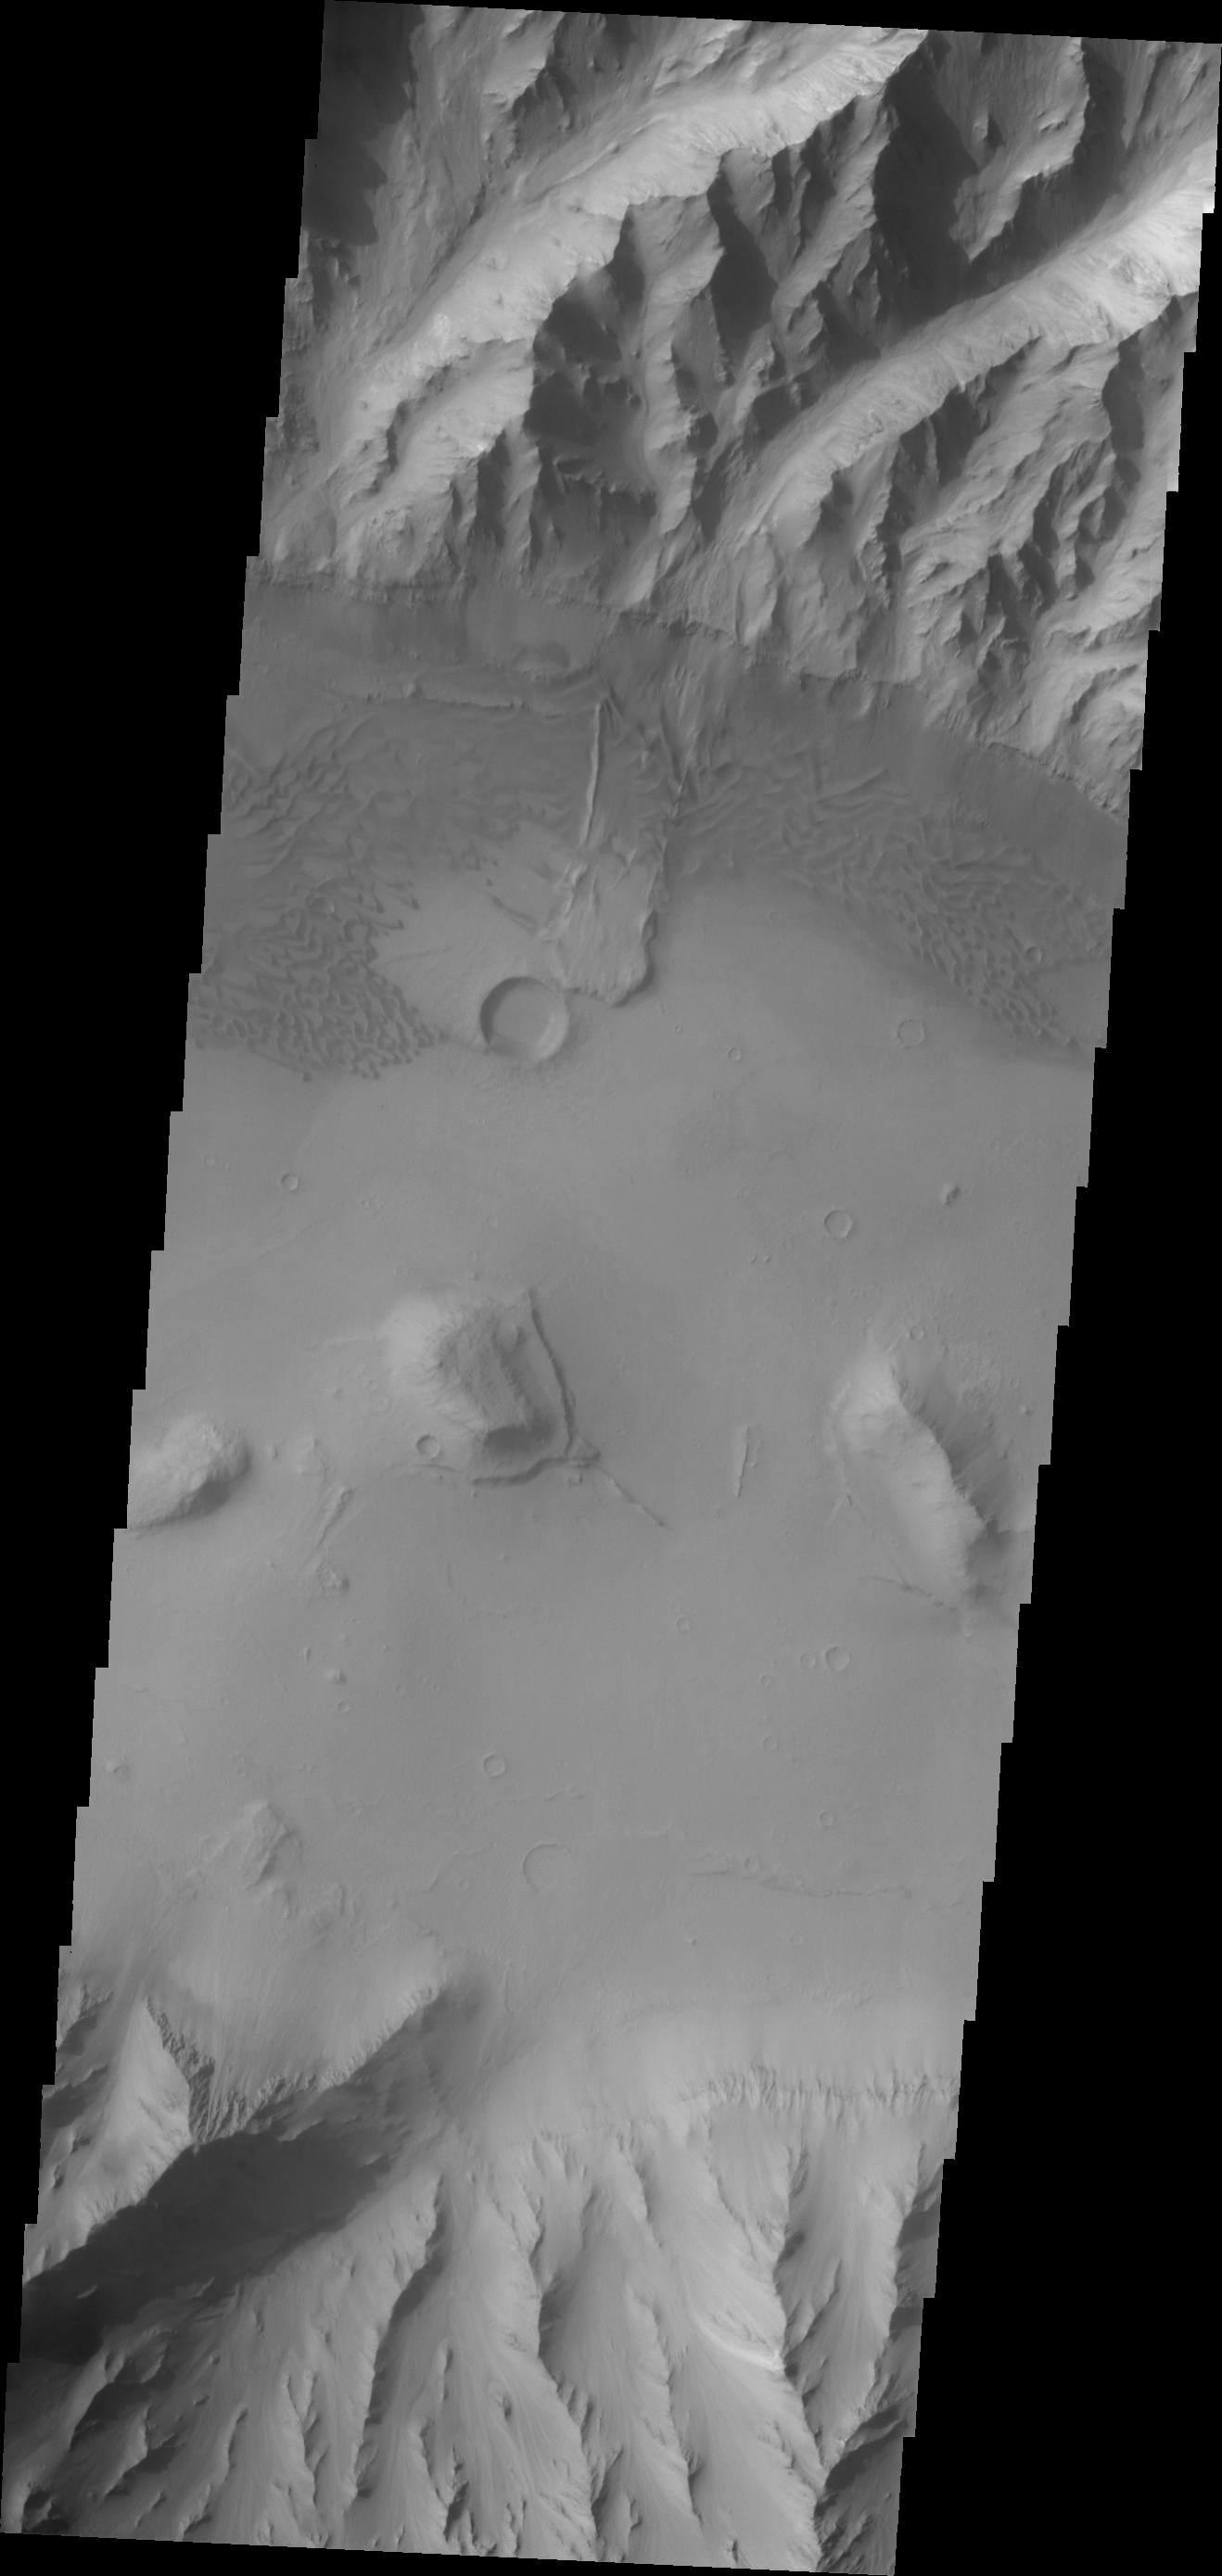

Eastern Coprates Chasma

This VIS image of the eastern end of Coprates Chasma contains a landslide deposit and sand dunes. Both features are typical for the chasmata that make up Valles Marineris.

Credit: NASA/JPL/ASU